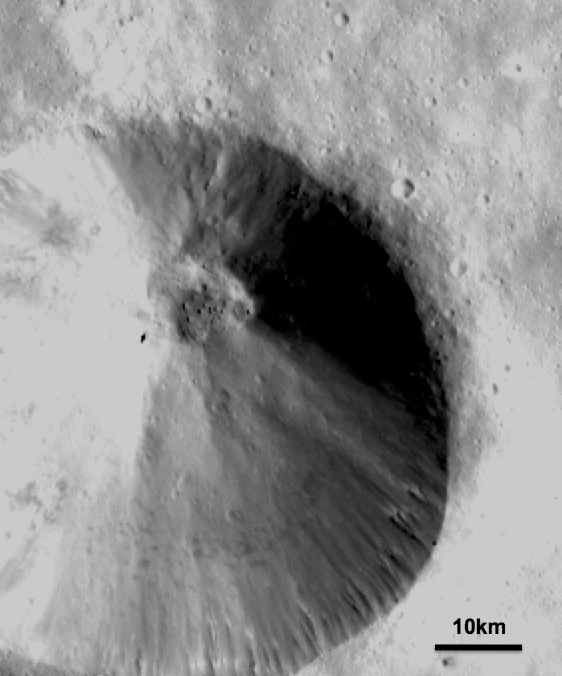

Boulders on Vesta

This detail of a Dawn FC (framing camera) image shows a fresh scarp rimmed crater with many boulders on the crater floor. These boulders have diameters of 100-200m, which is roughly the size of many asteroids! Also evident in this image are linear mass movement features, which originate from the rim of the crater (bottom of image) and are due to material slumping towards the center of the crater. There are also many smaller, and presumably younger, impact craters on the walls of this crater.

NASA’s Dawn spacecraft obtained this image with its framing camera on September 20th 2011. This image was taken through the camera’s clear filter. The distance to the surface of Vesta is 670km and the image resolution is about 63 meters per pixel.

The Dawn mission to Vesta and Ceres is managed by NASA’s Jet Propulsion Laboratory, a division of the California Institute of Technology, Pasadena, Calif., for NASA’s Science Mission Directorate, Washington. UCLA is responsible for overall Dawn mission science. The Dawn framing cameras were developed and built under the leadership of the Max Planck Institute for Solar System Research, Katlenburg-Lindau, Germany, with significant contributions by DLR German Aerospace Center, Institute of Planetary Research, Berlin, and in coordination with the Institute of Computer and Communication Network Engineering, Braunschweig. The Framing Camera project is funded by the Max Planck Society, DLR, and NASA/JPL.

Credit: NASA/JPL-Caltech/UCLA/MPS/DLR/IDA